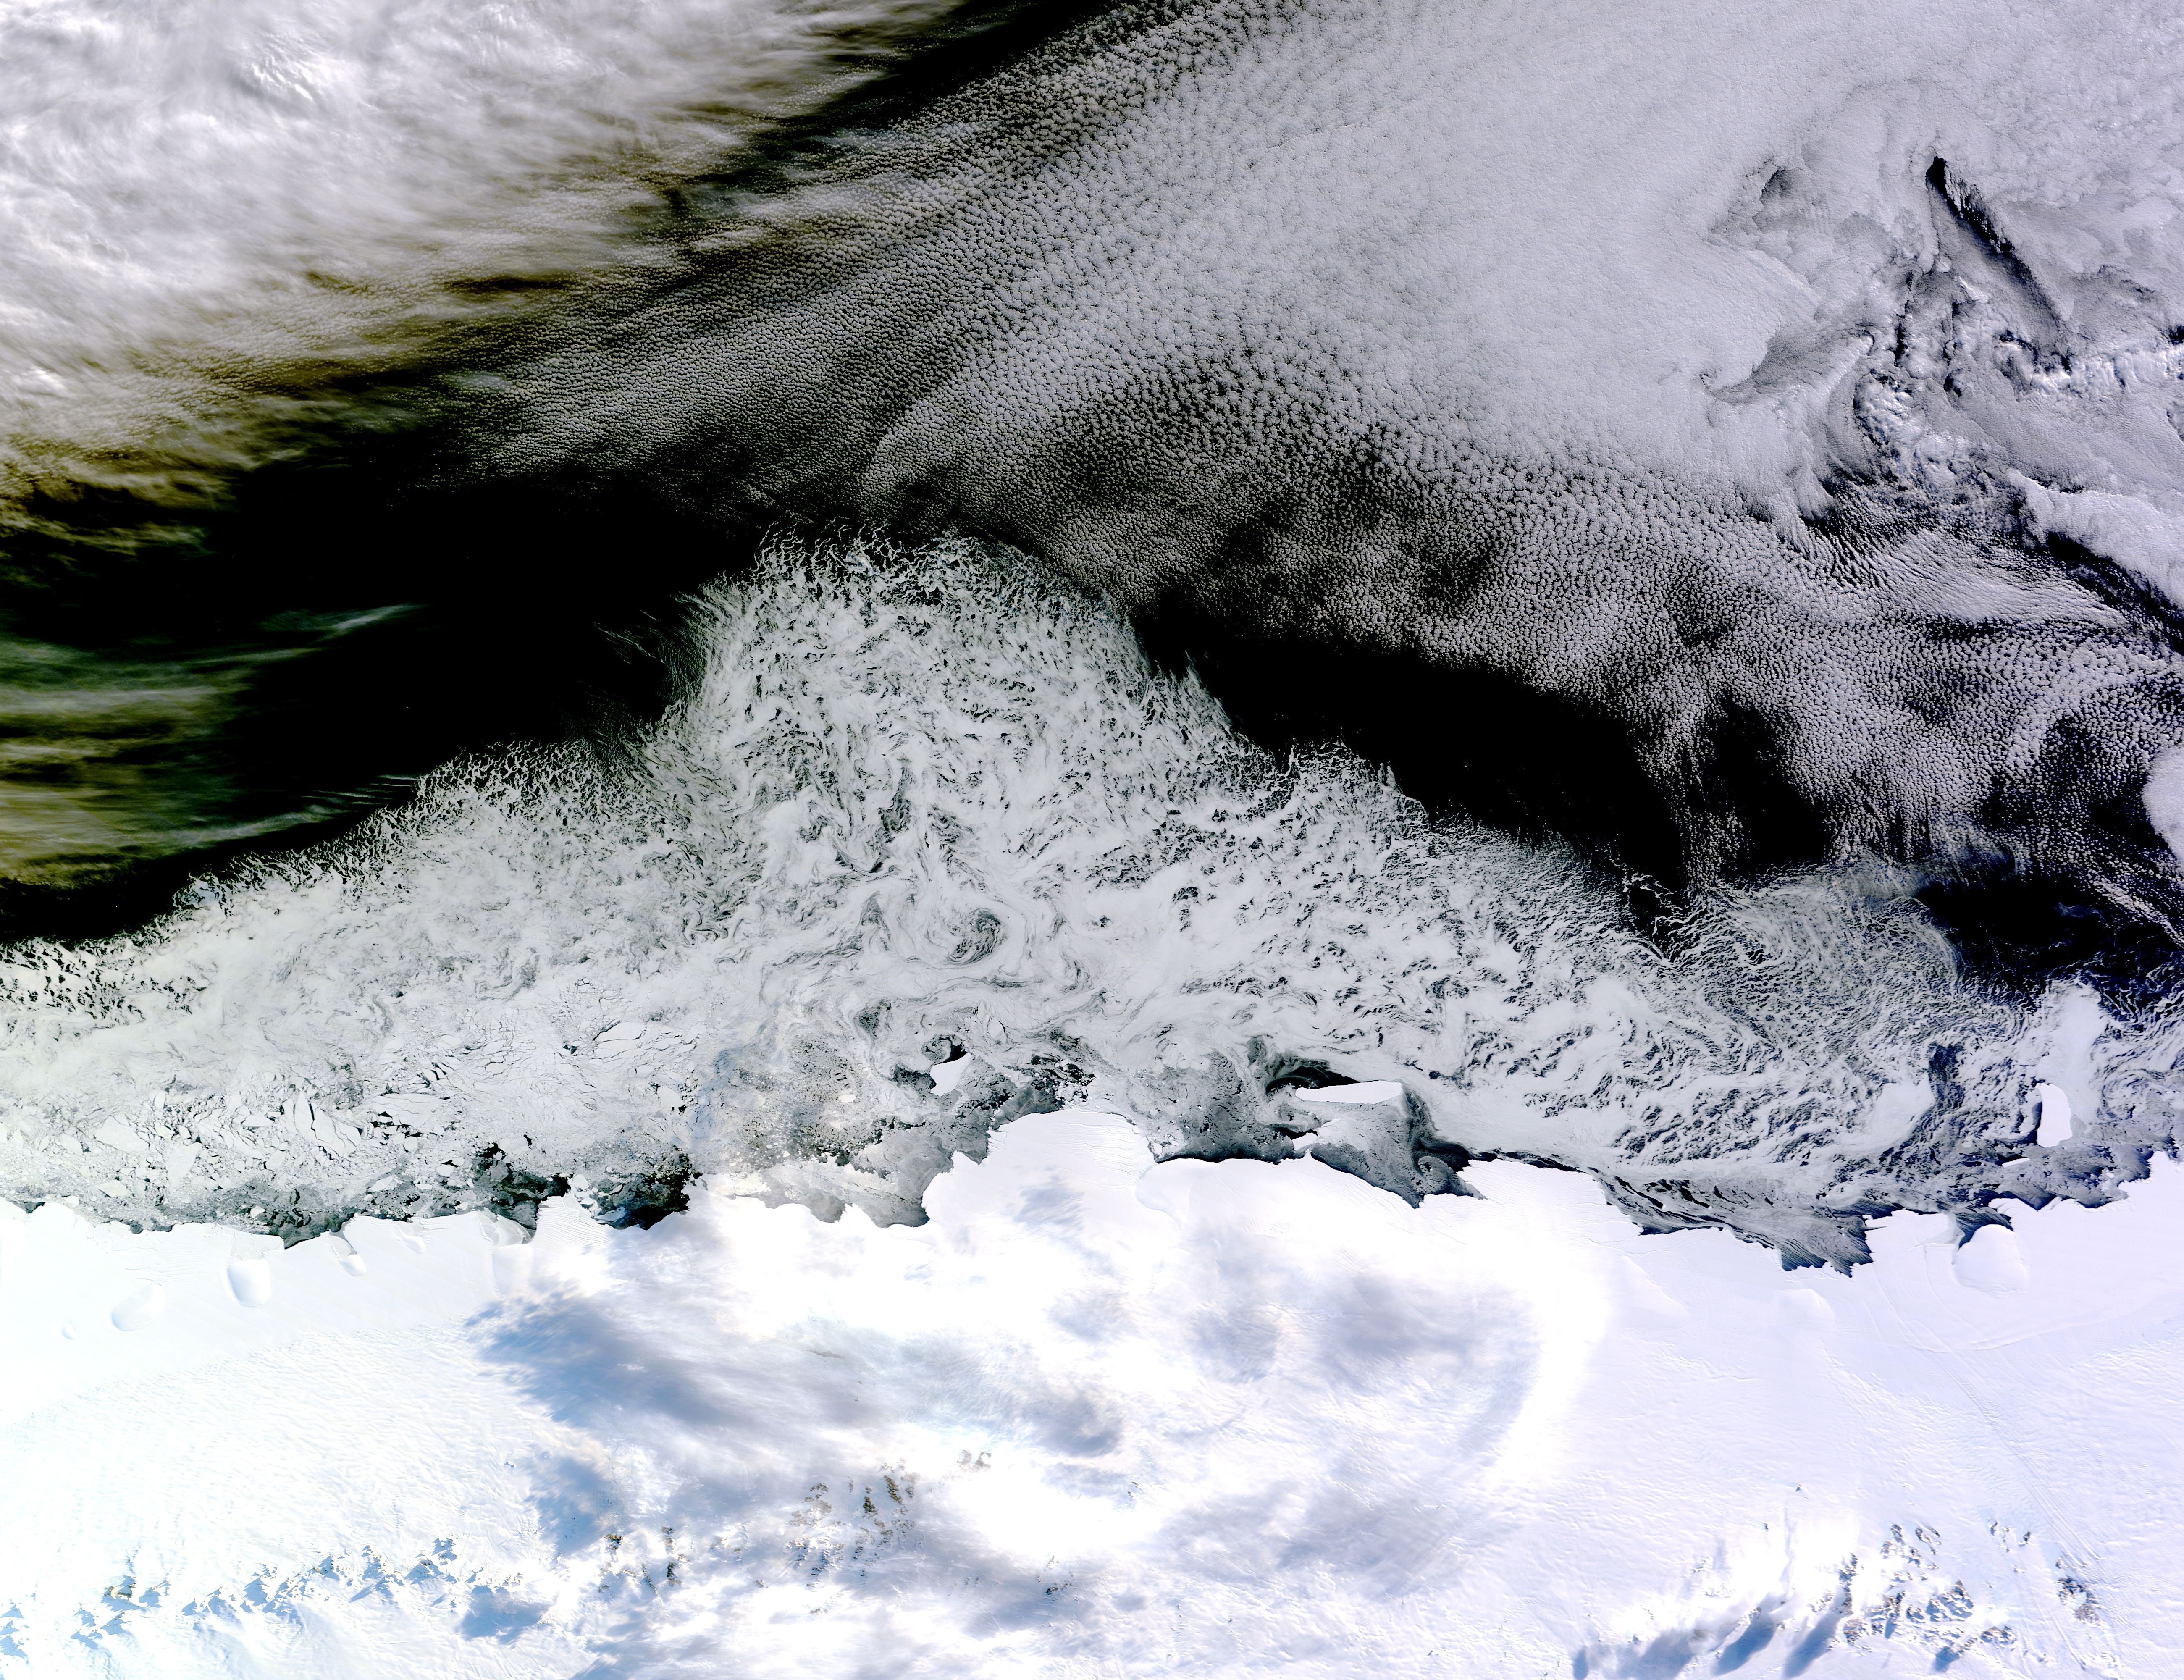

Sea Ice off the Princess Astrid Coast

On April 5, 2015, the Moderate Resolution Imaging Spectroradiometer (MODIS) on NASA’s Terra satellite acquired this natural-color image of sea ice off the coast of East Antarctica’s Princess Astrid Coast. White areas close to the continent are sea ice, while white areas in the northeast corner of the image are clouds. One way to better distinguish ice from clouds is with false-color imagery. In the false-color view of the scene here, ice is blue and clouds are white. The image was acquired after Antarctic sea ice had passed its annual minimum extent (reached on February 20, 2015), and had resumed expansion toward its maximum extent (usually reached in September).

Credit: NASA image by Jeff Schmaltz, LANCE/EOSDIS Rapid Response